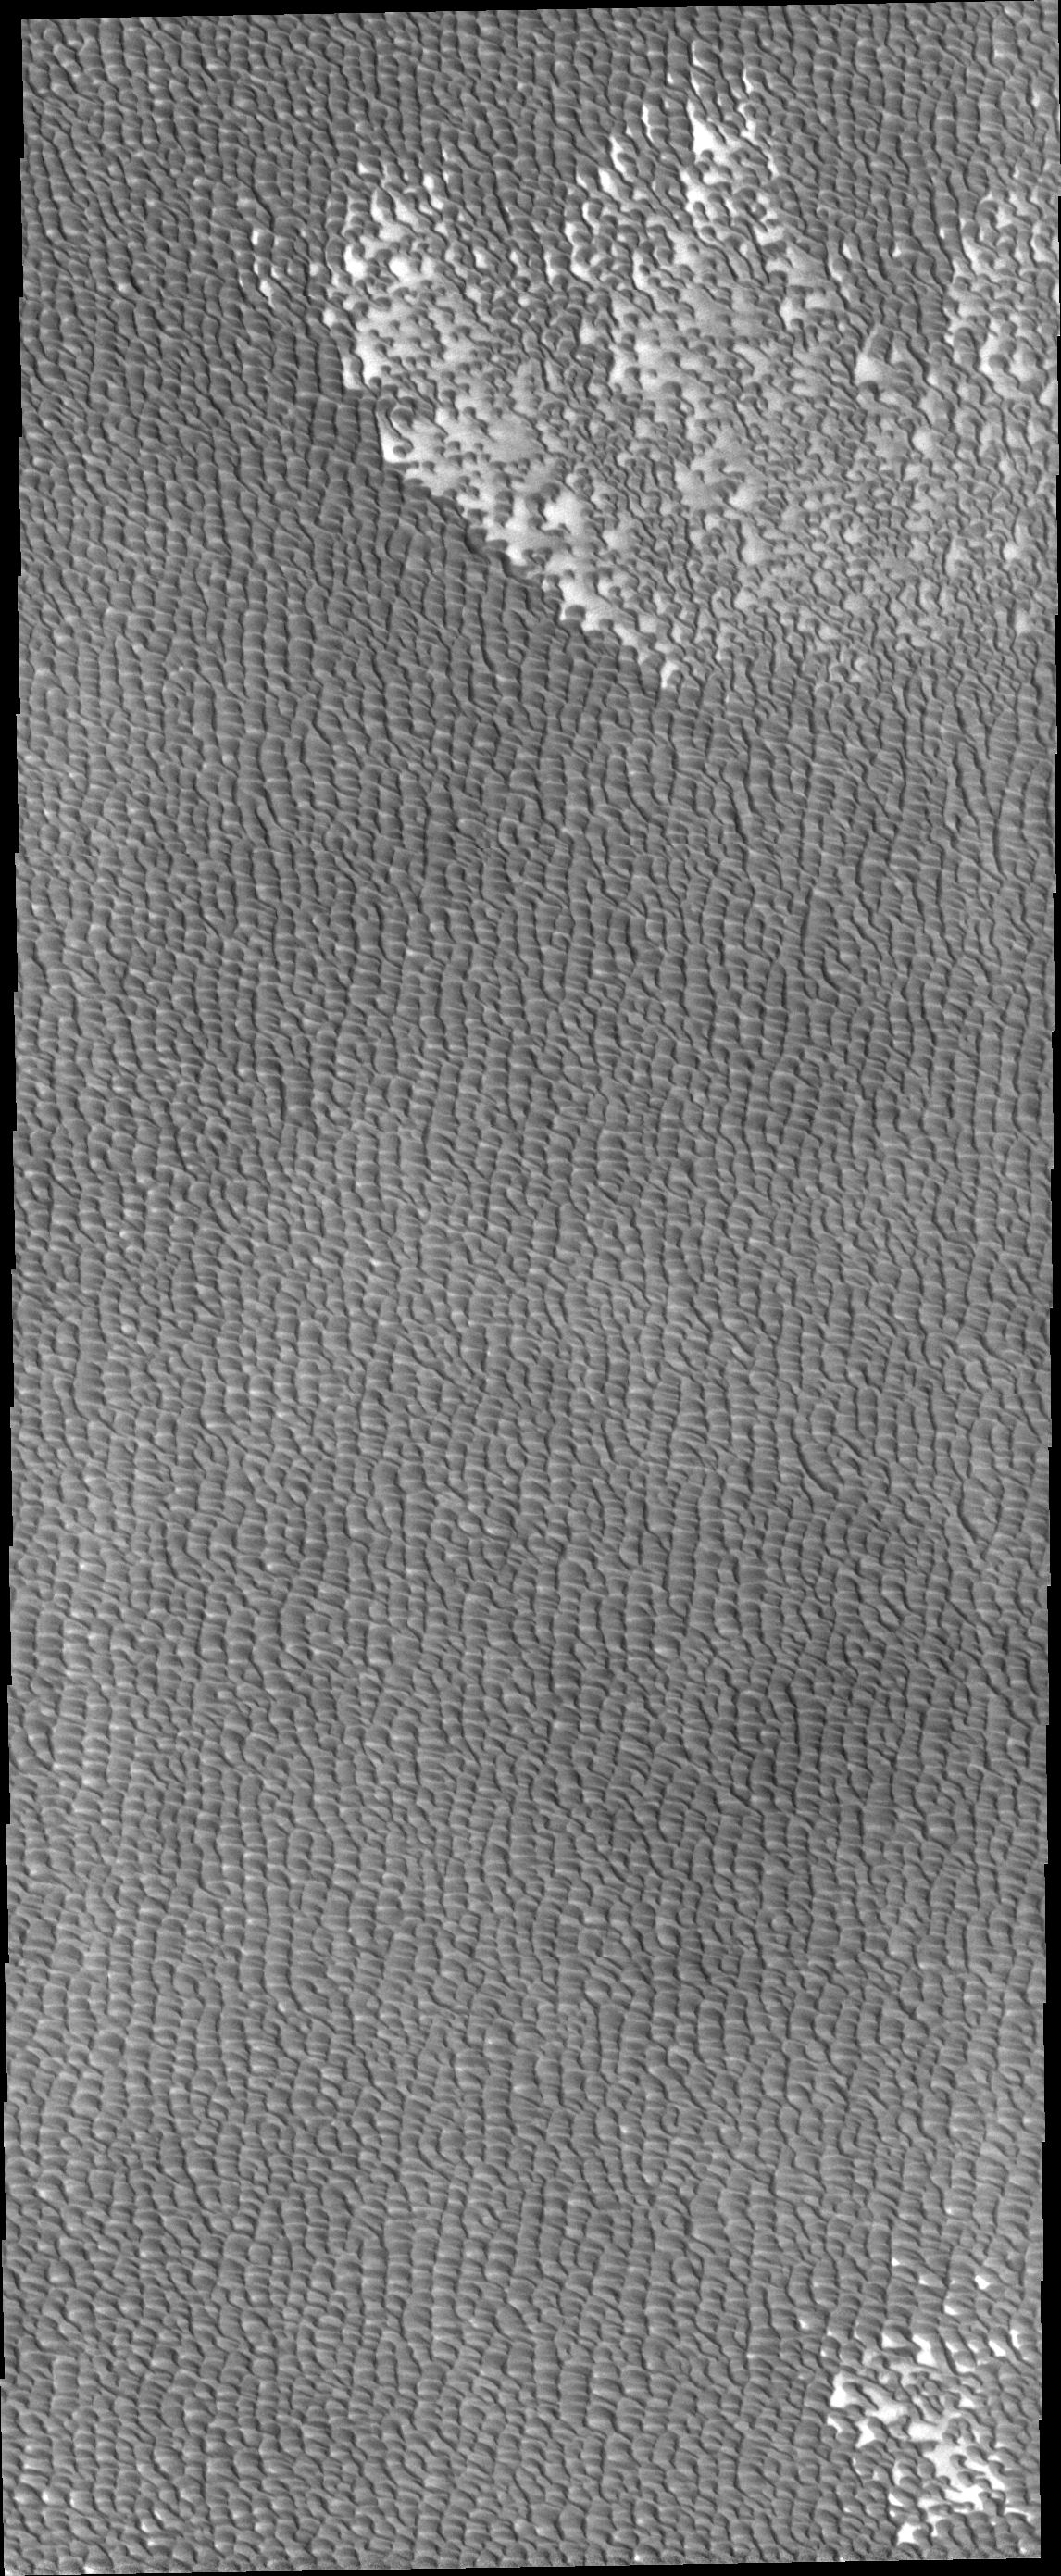

Investigating Mars: Siton Undae

Siton Undae is a large dune field located in the northern plains near Escorial Crater. Siton Undae is west of the crater and is one of three dune fields near the crater. The nearby north polar cap is dissected by Chasma Boreale, which exposes an ice free surface. This image shows part of the southern extent of the dune field.

The Odyssey spacecraft has spent over 15 years in orbit around Mars, circling the planet more than 69000 times. It holds the record for longest working spacecraft at Mars. THEMIS, the IR/VIS camera system, has collected data for the entire mission and provides images covering all seasons and lighting conditions. Over the years many features of interest have received repeated imaging, building up a suite of images covering the entire feature. From the deepest chasma to the tallest volcano, individual dunes inside craters and dune fields that encircle the north pole, channels carved by water and lava, and a variety of other feature, THEMIS has imaged them all. For the next several months the image of the day will focus on the Tharsis volcanoes, the various chasmata of Valles Marineris, and the major dunes fields. We hope you enjoy these images!

Credit: NASA/JPL-Caltech/ASU